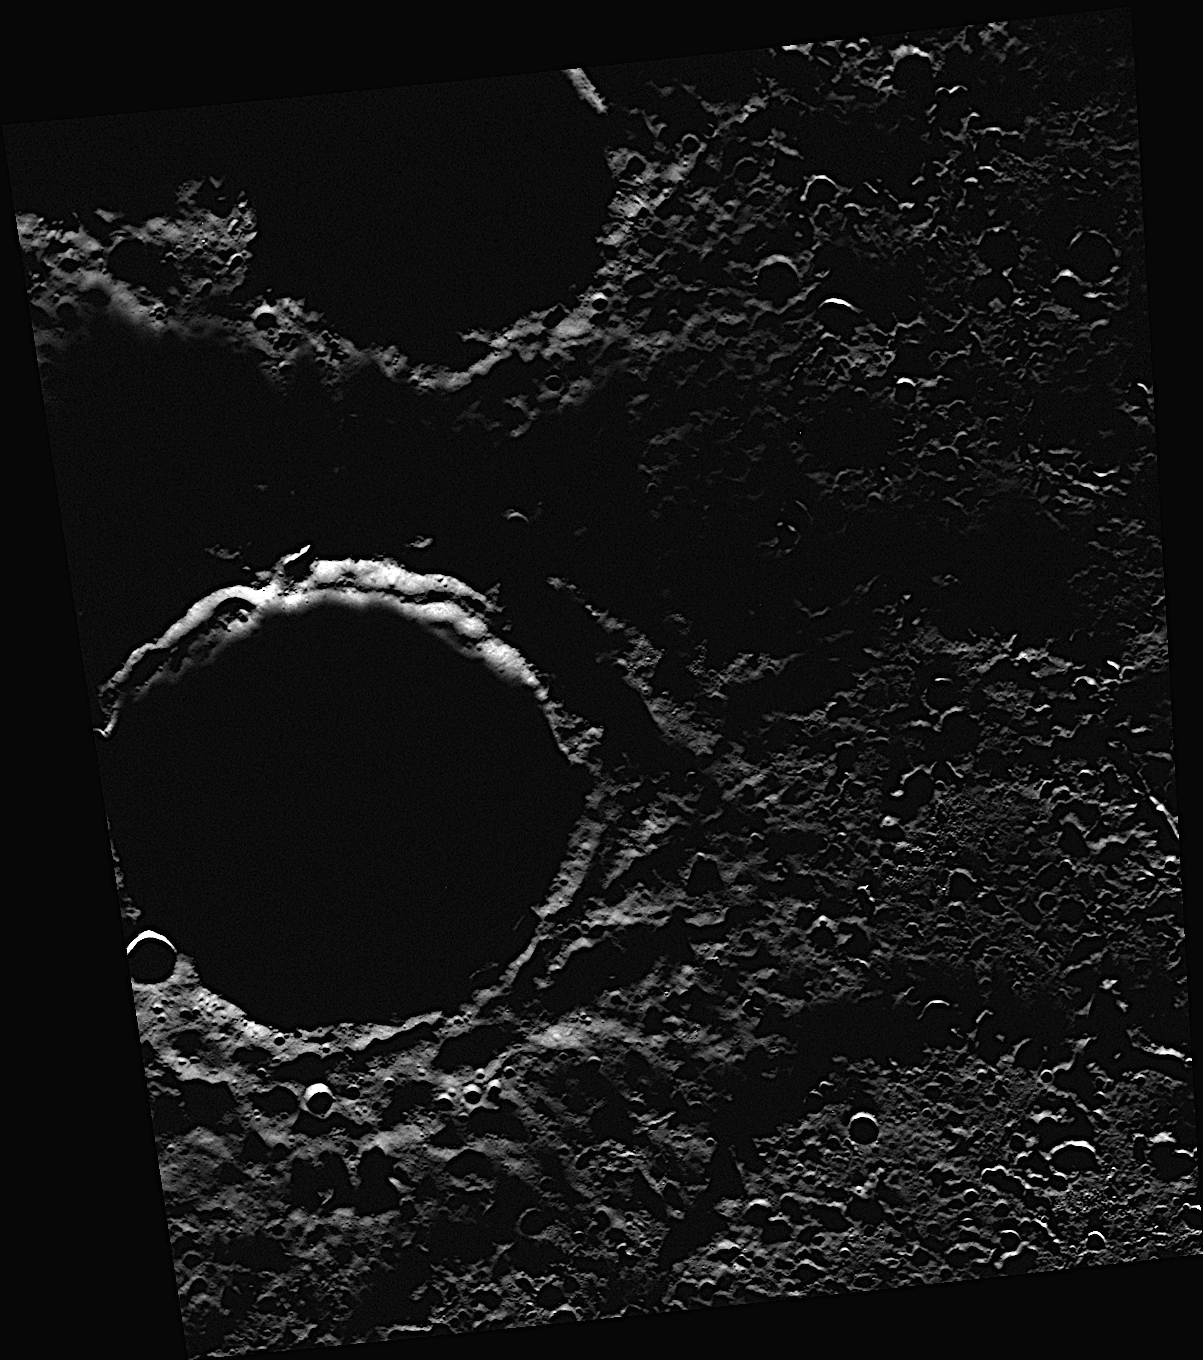

What Lurks in the Shadows?

Darkness fills Chesterton crater, located just left of the center in this image. The crater’s interior is in permanent shadow, never receiving direct sunlight. What lurks in these dark shadows? The answer may be ice!

This image was acquired as part of MDIS’s north polar imaging campaign. During MESSENGER’s primary mission, Mercury’s south polar region was repeatedly imaged and areas of permanent shadow were identified. During MESSENGER’s extended mission, MDIS will make a dedicated effort to repeatedly image the surface near Mercury’s north pole. MESSENGER’s highly eccentric orbit, which passes close to Mercury’s surface at high northern latitudes, provides an opportunity for particularly high-resolution images of Mercury’s north polar region.

Date acquired: October 10, 2012
Image Mission Elapsed Time (MET): 258399884
Image ID: 2741837
Instrument: Wide Angle Camera (WAC) of the Mercury Dual Imaging System (MDIS)
WAC filter: 7 (748 nanometers)
Center Latitude: 88.75°
Center Longitude: 255.2° E
Resolution: 84 meters/pixel
Scale: Chesterton has a diameter of 37 kilometers (23 miles).
Incidence Angle: 88.7°
Emission Angle: 30.4°
Phase Angle: 58.2°

The MESSENGER spacecraft is the first ever to orbit the planet Mercury, and the spacecraft’s seven scientific instruments and radio science investigation are unraveling the history and evolution of the Solar System’s innermost planet. Visit the Why Mercury? section of this website to learn more about the key science questions that the MESSENGER mission is addressing. During the one-year primary mission, MDIS acquired 88,746 images and extensive other data sets. MESSENGER is now in a year-long extended mission, during which plans call for the acquisition of more than 80,000 additional images to support MESSENGER’s science goals.

These images are from MESSENGER, a NASA Discovery mission to conduct the first orbital study of the innermost planet, Mercury. For information regarding the use of images, see the MESSENGER image use policy.

Credit: NASA/Johns Hopkins University Applied Physics Laboratory/Carnegie Institution of Washington